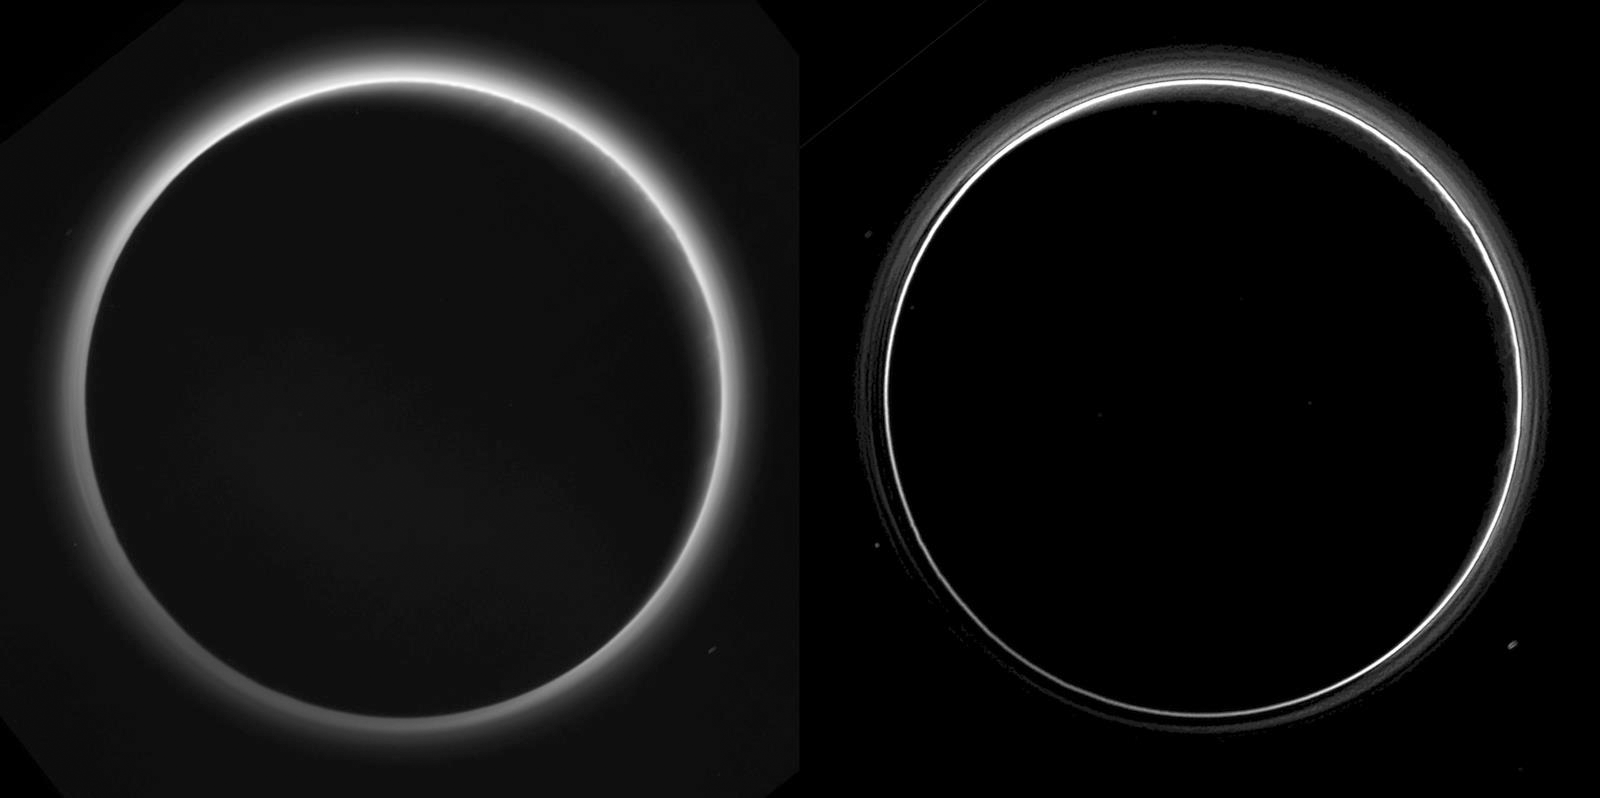

Pluto’s Haze

Two different versions of an image of Pluto’s haze layers, taken by New Horizons as it looked back at Pluto’s dark side nearly 16 hours after close approach, from a distance of 480,000 miles (770,000 kilometers), at a phase angle of 166 degrees. Pluto’s north is at the top, and the sun illuminates Pluto from the upper right. These images are much higher quality than the digitally compressed images of Pluto’s haze downlinked and released shortly after the July 14 encounter, and allow many new details to be seen. The left version has had only minor processing, while the right version has been specially processed to reveal a large number of discrete haze layers in the atmosphere. In the left version, faint surface details on the narrow sunlit crescent are seen through the haze in the upper right of Pluto’s disk, and subtle parallel streaks in the haze may be crepuscular rays- shadows cast on the haze by topography such as mountain ranges on Pluto, similar to the rays sometimes seen in the sky after the sun sets behind mountains on Earth.

The Johns Hopkins University Applied Physics Laboratory in Laurel, Maryland, designed, built, and operates the New Horizons spacecraft, and manages the mission for NASA’s Science Mission Directorate. The Southwest Research Institute, based in San Antonio, leads the science team, payload operations and encounter science planning. New Horizons is part of the New Frontiers Program managed by NASA’s Marshall Space Flight Center in Huntsville, Alabama.

Credit: NASA/Johns Hopkins University Applied Physics Laboratory/Southwest Research Institute